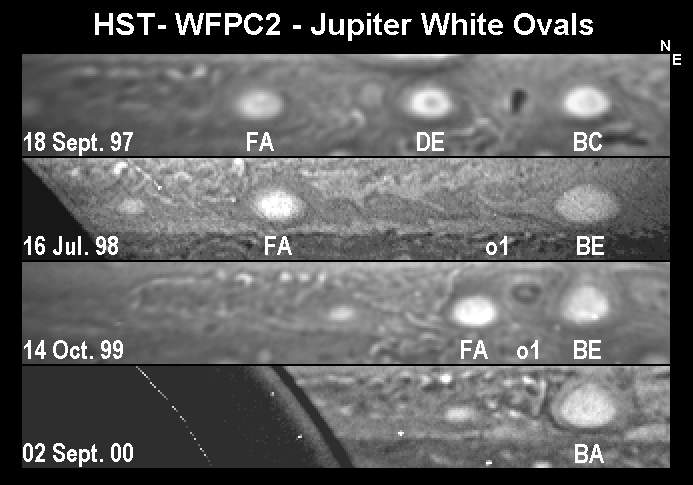

Oval Storms Merging on Jupiter

These four images of clouds in a portion of Jupiter’s southern hemisphere show steps in the consolidation of three “white oval” storms into one over a three-year span of time. They were obtained on four dates, from Sept. 18, 1997, to Sept. 2, 2000, by NASA’s Hubble Space Telescope. The widths of the white ovals range from about 8,000 kilometers to 12,000 kilometers (about 5,000 miles to 7,500 miles). North is up and east is to the right.

The top image shows three white oval storms, which had coexisted for about 60 years. They were nicknamed FA, DE and BC, in order from west to east. By mid-1998, as shown in the second image, the two easternmost storms had merged into one, called BE. By October 1999, as shown in the third image, the merged oval and the last of the original three were approaching each other, but they were separated by a dark storm, called o 1, between them. The two white oval storms later merged into a single storm, as shown in the final image from September 2000.

The Hubble Space Telescope is a facility of NASA and the European Space Agency. It is operated by the Space Telescope Science Institute, Baltimore, Md., which is managed for NASA by the Association of Universities for Research in Astronomy in Honolulu.

Credit: NASA/JPL/WFPC2